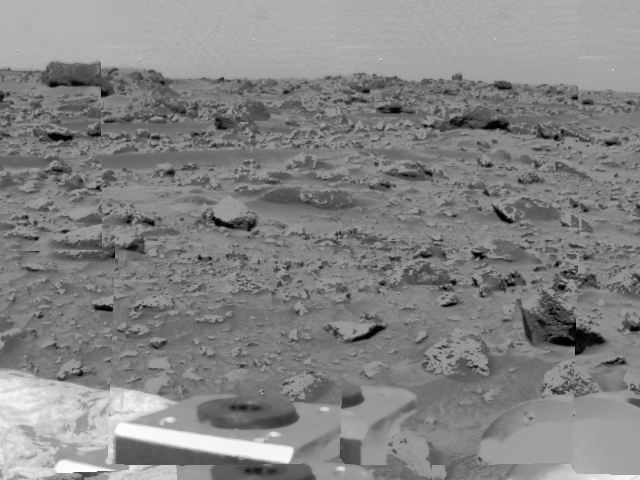

Rocky Terrain & Airbags

An area of very rocky terrain at the Ares Vallis landing site, along with the lander’s deflated airbags, were imaged by the Imager for Mars Pathfinder (IMP) before its deployment on Sol 2. The metallic object at the bottom is a bracket for the IMP’s release mechanism.

Mars Pathfinder is the second in NASA’s Discovery program of low-cost spacecraft with highly focused science goals. The Jet Propulsion Laboratory, Pasadena, CA, developed and manages the Mars Pathfinder mission for NASA’s Office of Space Science, Washington, D.C. JPL is an operating division of the California Institute of Technology (Caltech). The Imager for Mars Pathfinder (IMP) was developed by the University of Arizona Lunar and Planetary Laboratory under contract to JPL. Peter Smith is the Principal Investigator.

Photojournal note: Sojourner spent 83 days of a planned seven-day mission exploring the Martian terrain, acquiring images, and taking chemical, atmospheric and other measurements. The final data transmission received from Pathfinder was at 10:23 UTC on September 27, 1997. Although mission managers tried to restore full communications during the following five months, the successful mission was terminated on March 10, 1998.

Credit: NASA/JPL